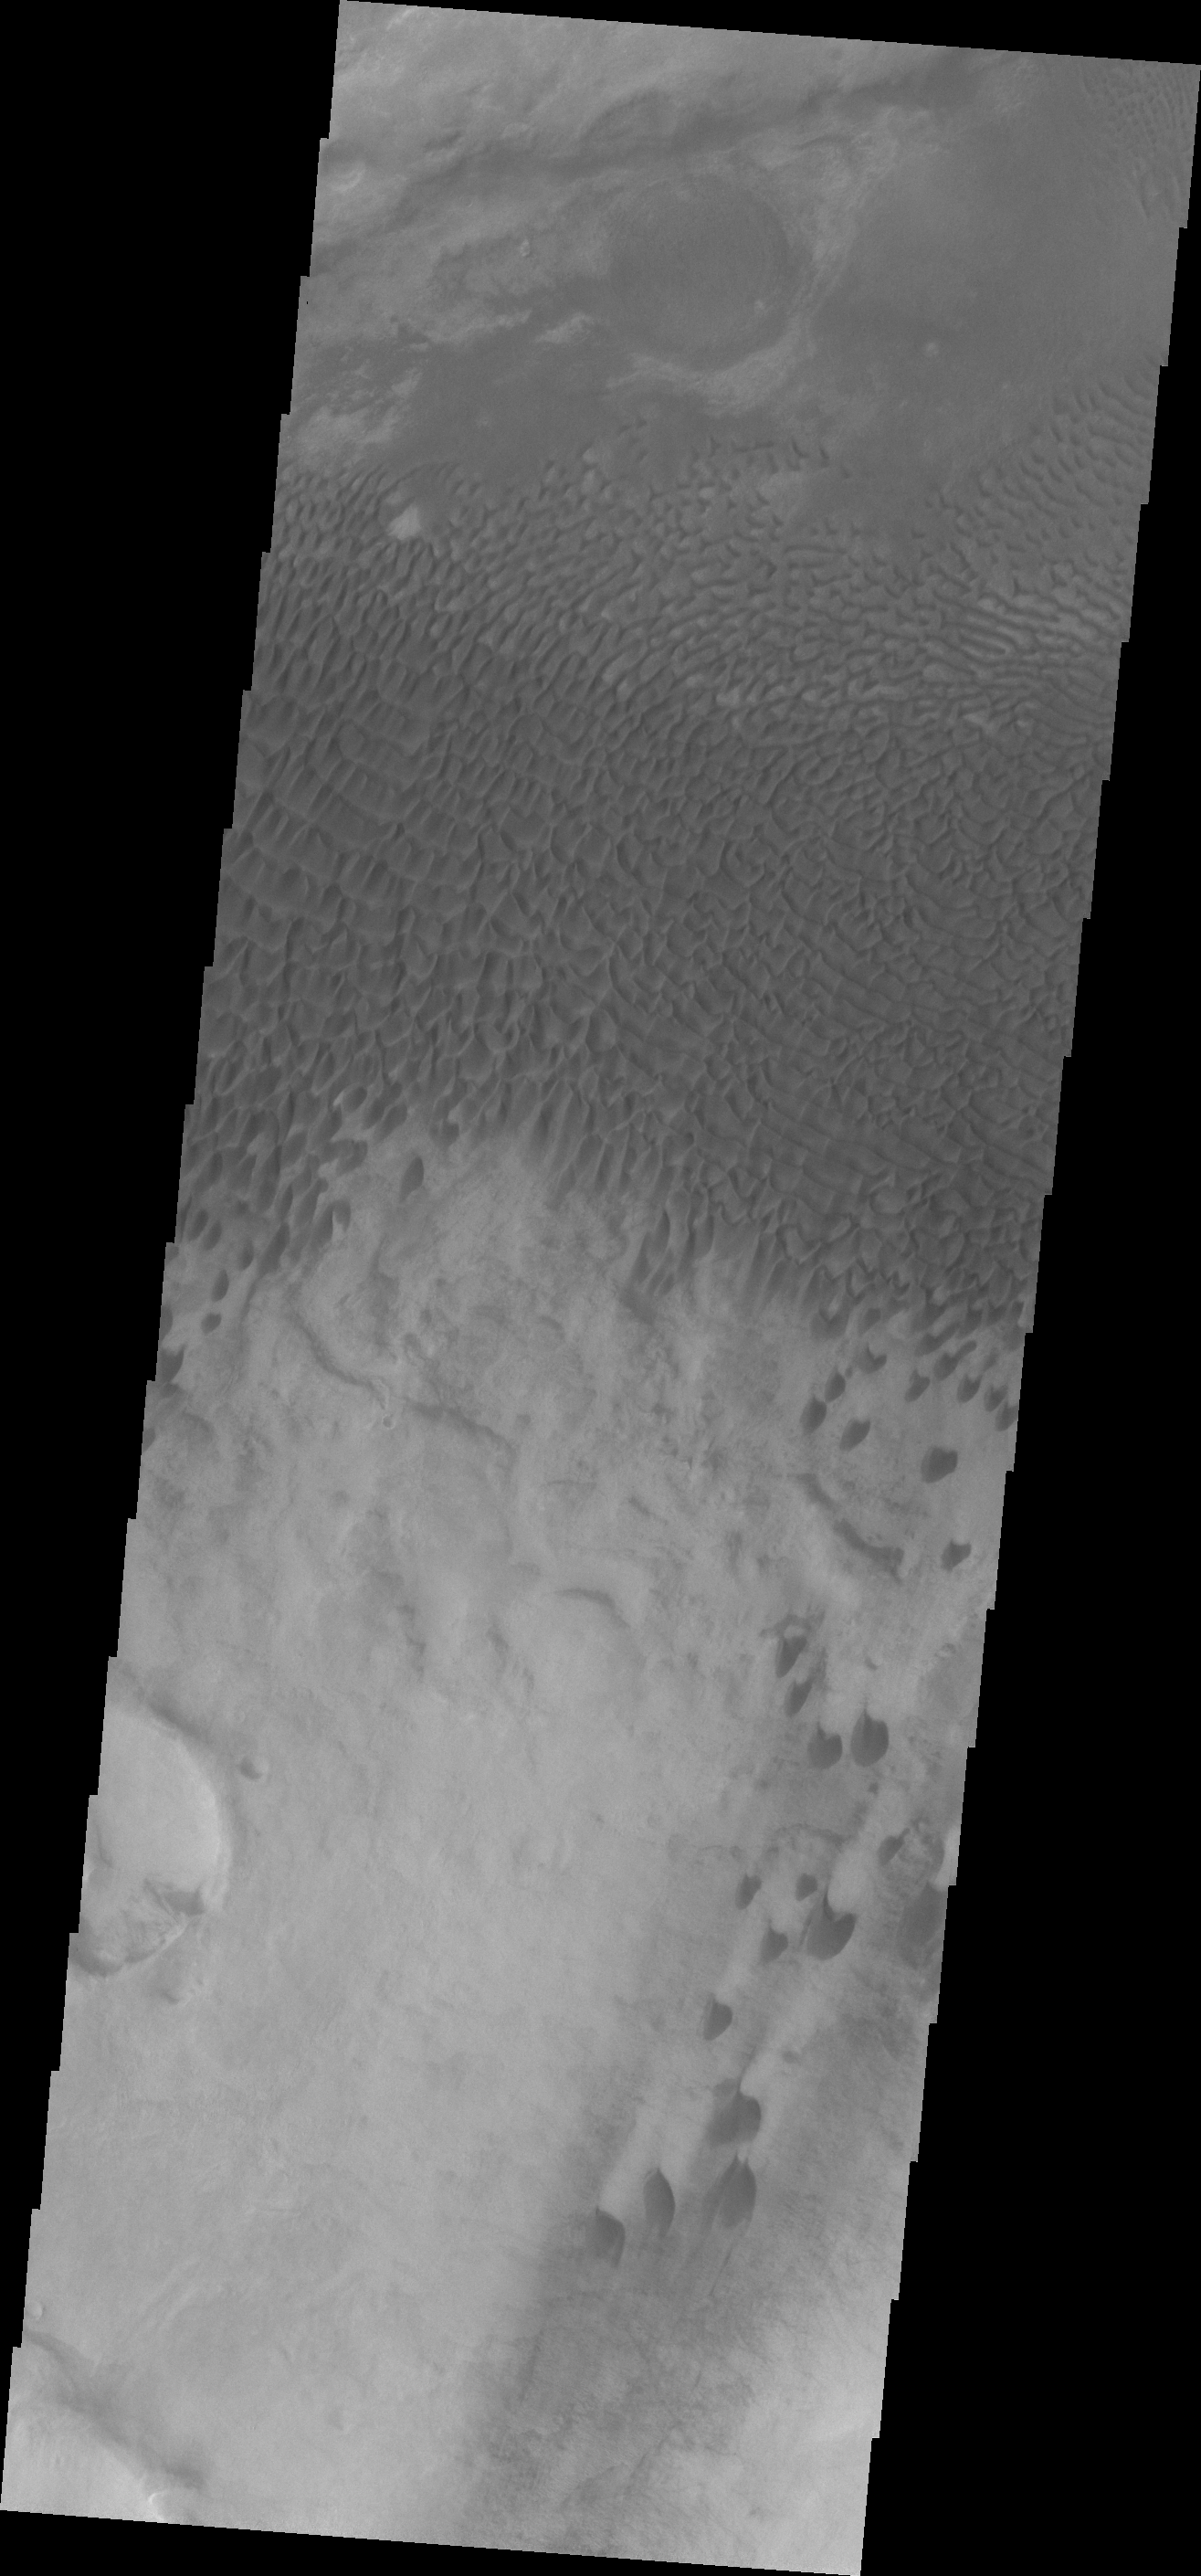

Dunes in Aonia Terra

The dunes in this VIS image are located in Aonia Terra.

Credit: NASA/JPL/ASU